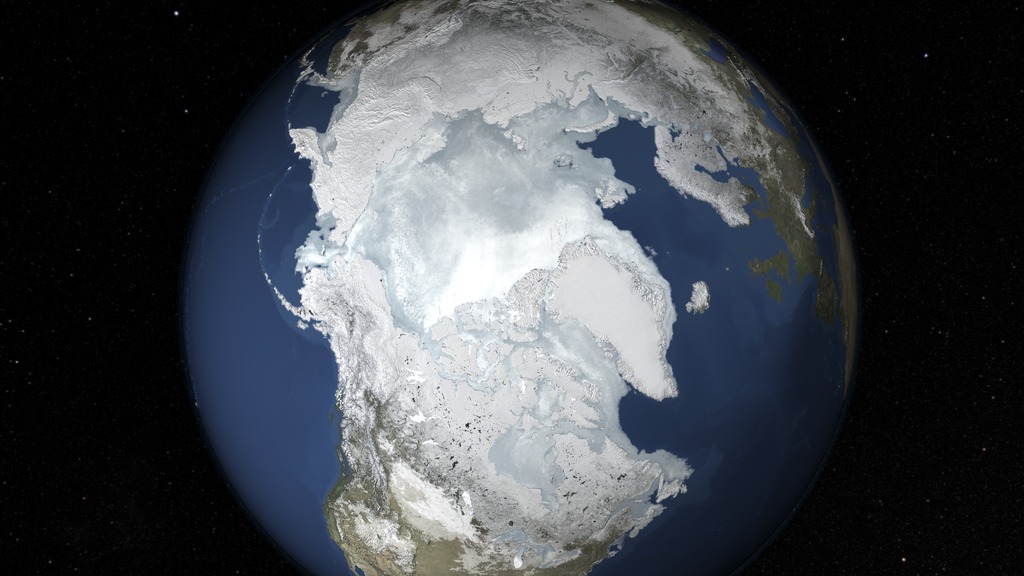

2015 Arctic Sea Ice Maximum Annual Extent Is Lowest On Record

The sea ice cap of the Arctic appeared to reach its annual maximum winter extent on Feb. 25, according to data from the NASA-supported National Snow and Ice Data Center (NSIDC) at the University of Colorado, Boulder. At 5.61 million square miles (14.54 million square kilometers), this year’s maximum extent was the smallest on the satellite record and also one of the earliest.

Credit: NASA's Goddard Space Flight Center